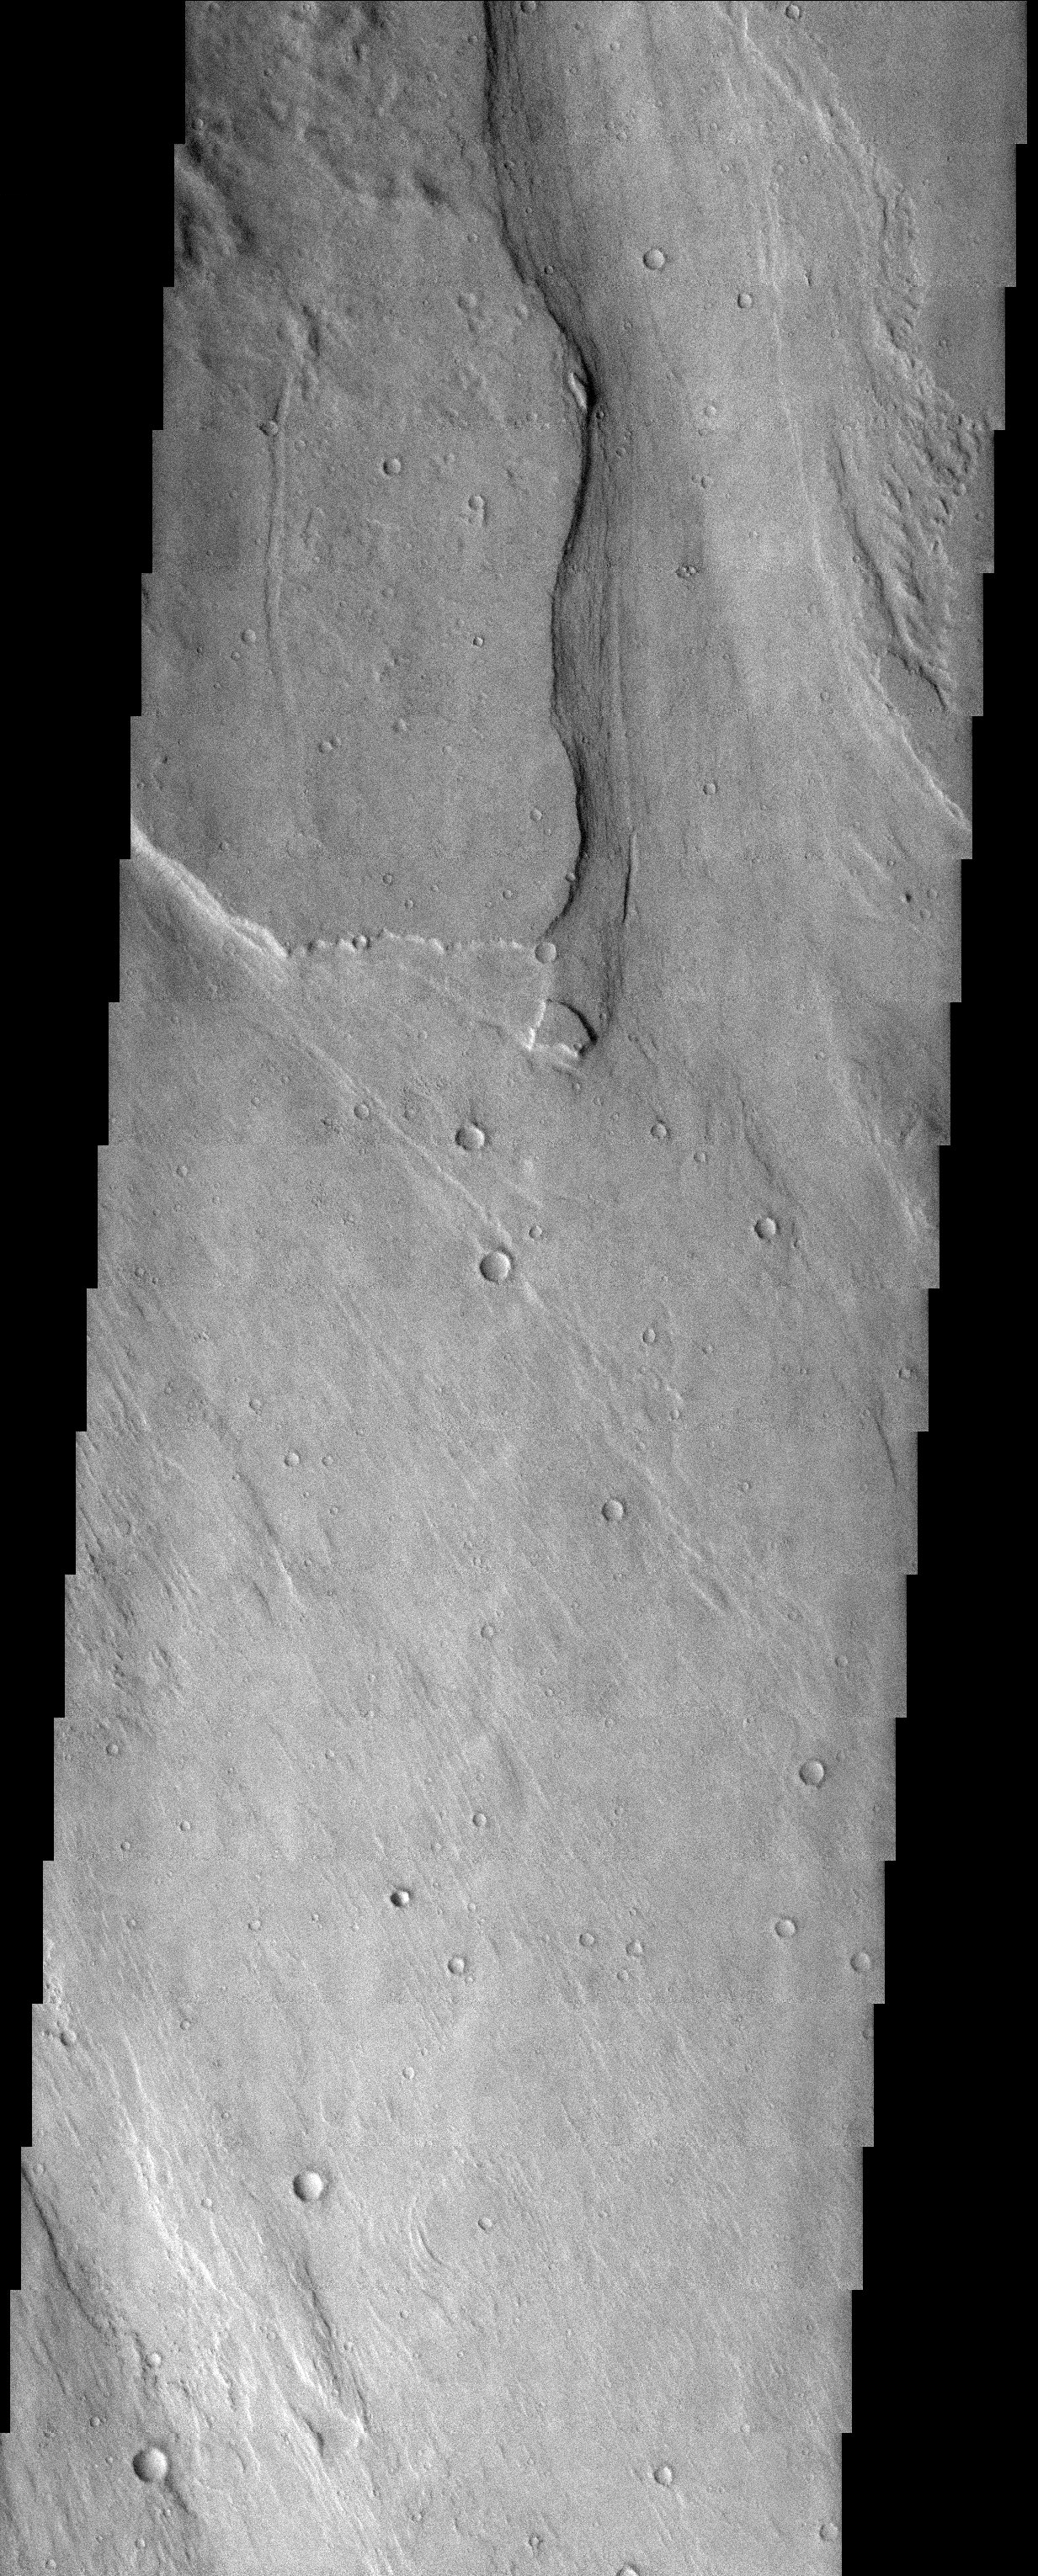

Outflow Channel

Released 8 August 2003

A large outflow channel was split and diverted around an obstacle just north of Memnonia Fossae. Images released on 11/06/02) and 05/28/03) may be a continuation of this channel and offer additional insight to the ancient flow of water and geologic history of this region.

Image information: VIS instrument. Latitude -13.6, Longitude 210.4 East (149.6 West). 19 meter/pixel resolution.

Note: this THEMIS visual image has not been radiometrically nor geometrically calibrated for this preliminary release. An empirical correction has been performed to remove instrumental effects. A linear shift has been applied in the cross-track and down-track direction to approximate spacecraft and planetary motion. Fully calibrated and geometrically projected images will be released through the Planetary Data System in accordance with Project policies at a later time.

NASA’s Jet Propulsion Laboratory manages the 2001 Mars Odyssey mission for NASA’s Office of Space Science, Washington, D.C. The Thermal Emission Imaging System (THEMIS) was developed by Arizona State University, Tempe, in collaboration with Raytheon Santa Barbara Remote Sensing. The THEMIS investigation is led by Dr. Philip Christensen at Arizona State University. Lockheed Martin Astronautics, Denver, is the prime contractor for the Odyssey project, and developed and built the orbiter. Mission operations are conducted jointly from Lockheed Martin and from JPL, a division of the California Institute of Technology in Pasadena.

Credit: NASA/JPL/ASU